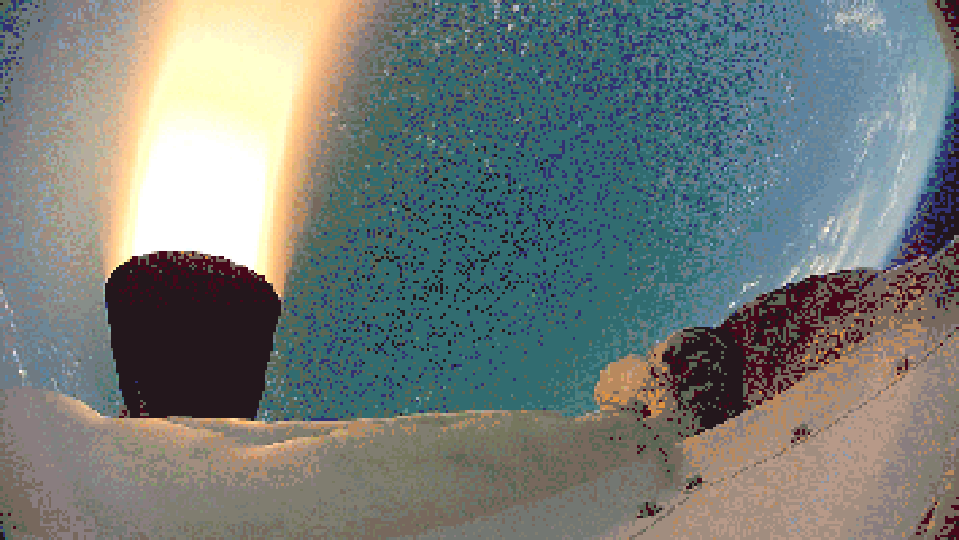

Firing the Saucer

Rockets fire in this video clip captured by the test vehicle for NASA’s Low-Density Supersonic Decelerator project. The test occurred above the Pacific Ocean, near Hawaii.

NASA’s Space Technology Mission Directorate funds the LDSD mission, a cooperative effort led by NASA’s Jet Propulsion Laboratory in Pasadena, California. NASA’s Technology Demonstration Mission program manages LDSD at NASA’s Marshall Space Flight Center in Huntsville, Alabama. NASA’s Wallops Flight Facility in Wallops Island, Virginia, coordinated support with the Pacific Missile Range Facility, provided the core electrical systems for the test vehicle, and coordinated the balloon and recovery services for the LDSD test.

Credit: NASA/JPL-Caltech